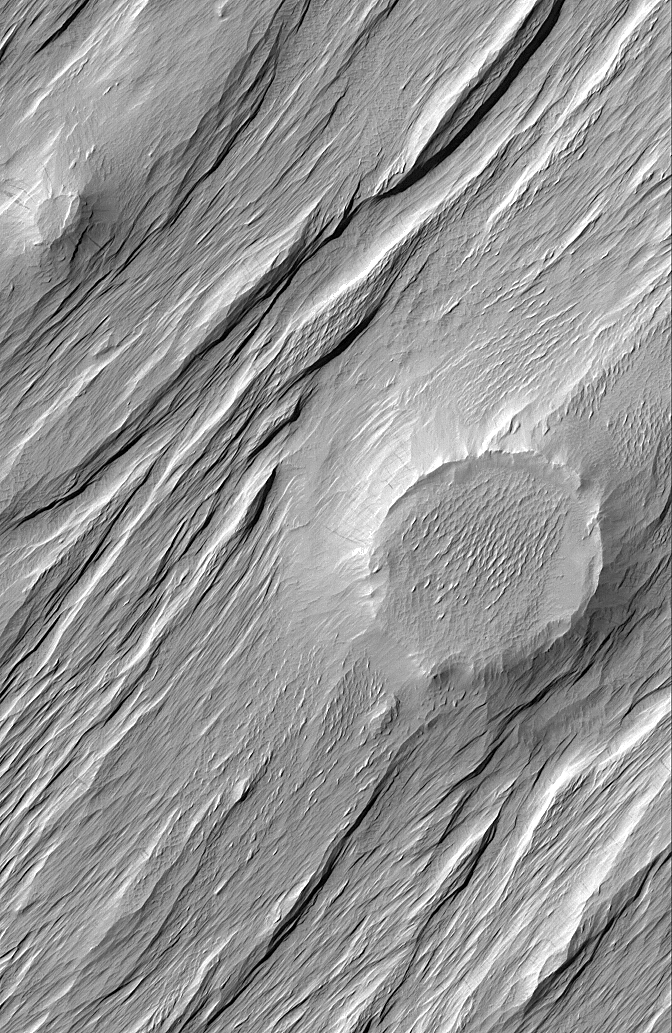

Wind-Exhumed Crater

The large circular feature in this Mars Global Surveyor (MGS) Mars Orbiter Camera (MOC) image is the expression of a formerly filled and buried meteor crater, locked within sedimentary materials eroded by wind in the Memnonia Sulci region of Mars. The ridges and troughs in the image attest to the power of wind erosion to form yardangs.

Location near: 1.6°N, 173.9°W
Image width: ~3 km (~1.9 mi)
Illumination from: upper left
Season: Northern Summer

Credit: NASA/JPL/Malin Space Science Systems